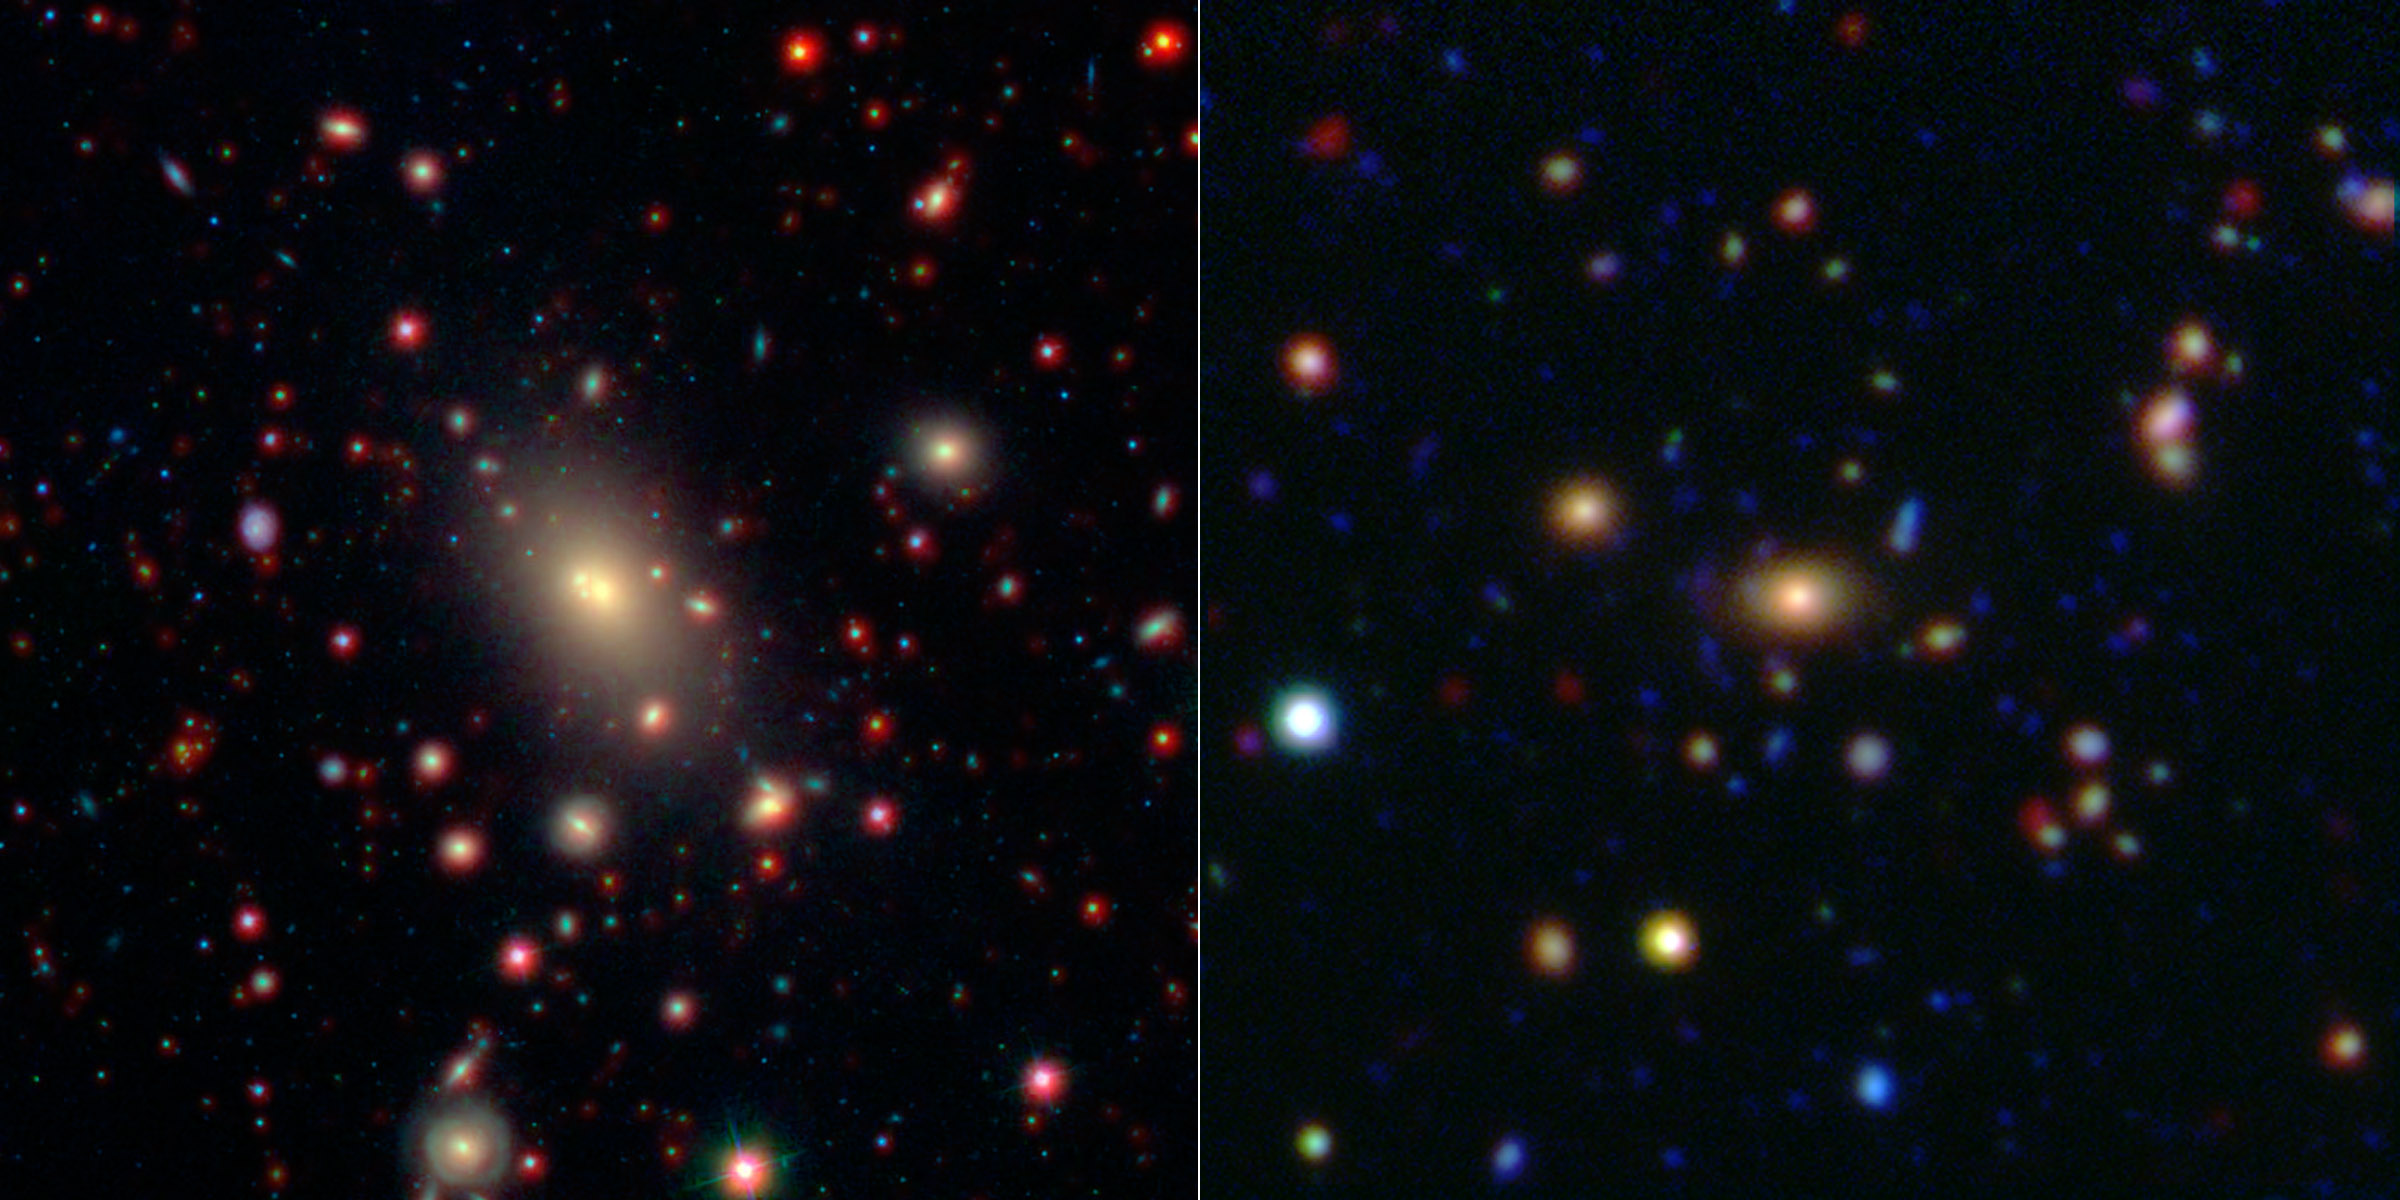

Monster in the Middle: Brightest Cluster Galaxy

This image shows two of the galaxy clusters observed by NASA’s Wide-field Infrared Survey Explorer (WISE) and Spitzer Space Telescope missions. Galaxy clusters are among the most massive structures in the universe. The central and largest galaxy in each grouping, called the brightest cluster galaxy or BCG, is seen at the center of each image.

Figure 1 shows the cluster known as Abell 2199, which is relatively nearby at a distance of 400 million light-years from Earth (redshift of 0.0302). This image combines infrared data from WISE (in red) with shorter wavelengths of light extending into the visible spectrum from the Sloan Digital Sky Survey (in blue and green).

Figure 2 is the cluster ISCS 1433.9+3330, which is significantly farther away at a distance of 4.4 billion light-years (redshift of 0.42). Infrared data from Spitzer (red) is combined with similar shorter wavelength data taken by the Mayall Telescope on Kitt Peak, Ariz.

JPL manages the Spitzer Space Telescope mission for NASA’s Science Mission Directorate, Washington. Science operations are conducted at the Spitzer Science Center at the California Institute of Technology in Pasadena. Data are archived at the Infrared Science Archive housed at the Infrared Processing and Analysis Center at Caltech. Caltech manages JPL for NASA. For more information about Spitzer, visit http://spitzer.caltech.edu and http://www.nasa.gov/spitzer .

JPL managed and operated WISE for NASA’s Science Mission Directorate. Edward Wright is the principal investigator and is at UCLA. The mission was selected competitively under NASA’s Explorers Program managed by the agency’s Goddard Space Flight Center in Greenbelt, Md. The science instrument was built by the Space Dynamics Laboratory in Logan, Utah. The spacecraft was built by Ball Aerospace & Technologies Corp. in Boulder, Colo. Science operations and data processing take place at the Infrared Processing and Analysis Center at the California Institute of Technology in Pasadena. Caltech manages JPL for NASA.

Credit: NASA/JPL-Caltech/SDSS/NOAO